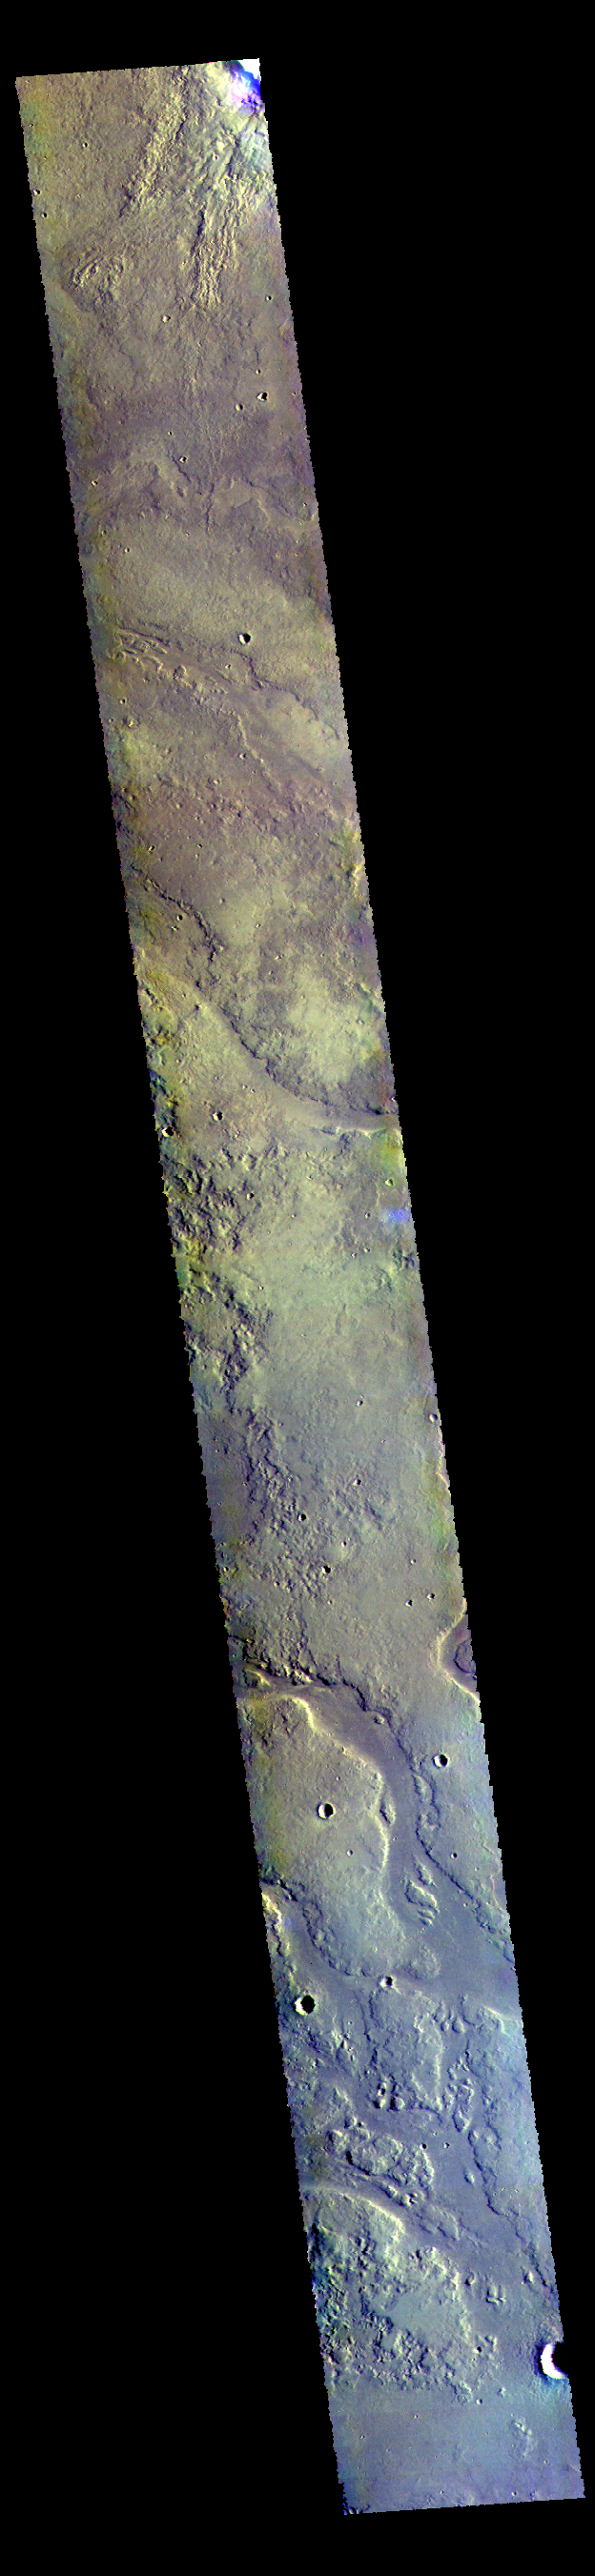

Granicus Valles – False Color

This VIS image shows some of the complex channels that make up Granicus Valles. This channel system is located west of Elysium Mons.

The THEMIS VIS camera contains 5 filters. The data from different filters can be combined in multiple ways to create a false color image. These false color images may reveal subtle variations of the surface not easily identified in a single band image.

Credit: NASA/JPL-Caltech/ASU